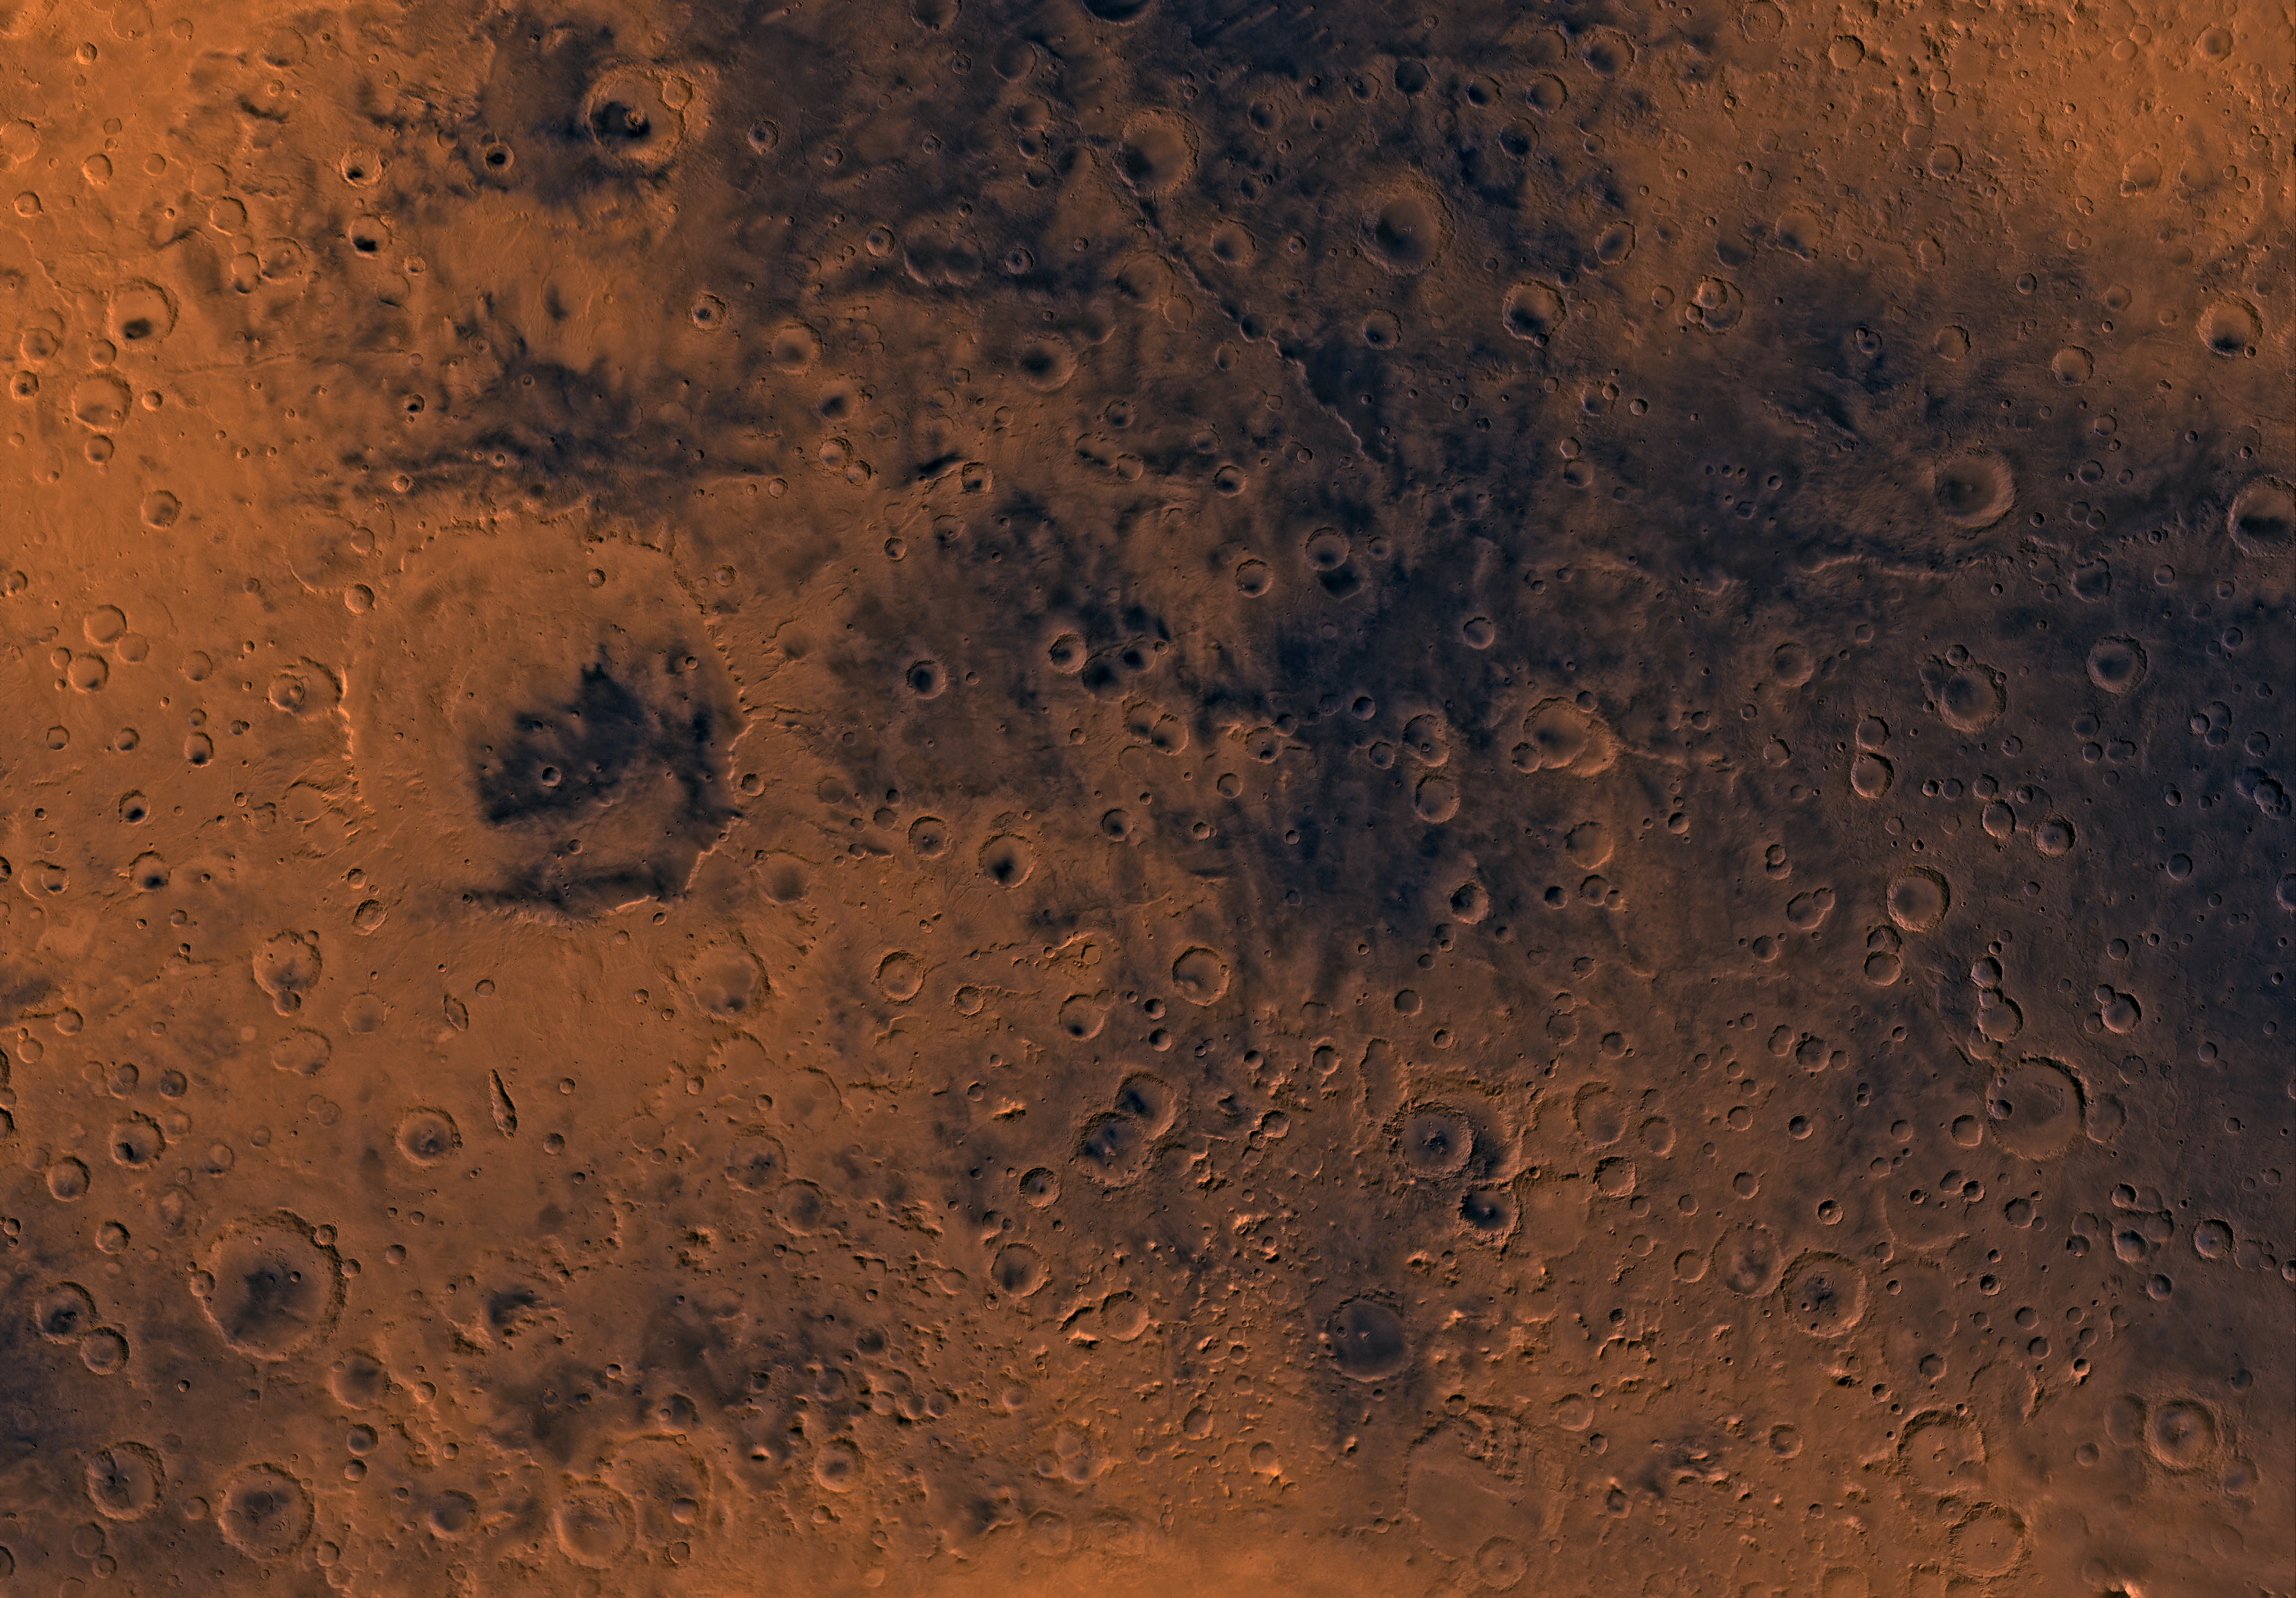

MC-21 Iapygia Region

Mars digital-image mosaic merged with color of the MC-21 quadrangle, Iapygia region of Mars. Heavily cratered and in places dissected highlands dominate the Iapygia quadrangle. The west-central part is marked by a large impact crater, Huygens. Huygens is an ancient remnant of the many large impact events that occurred during the period of heavy bombardment. The southern one-third is characterized by mountainous and knobby terrain of the northern rim of the enormous Hellas impact basin. Latitude range -30 to 0 degrees, longitude range -90 to -45 degrees.

Credit: NASA/JPL/USGS